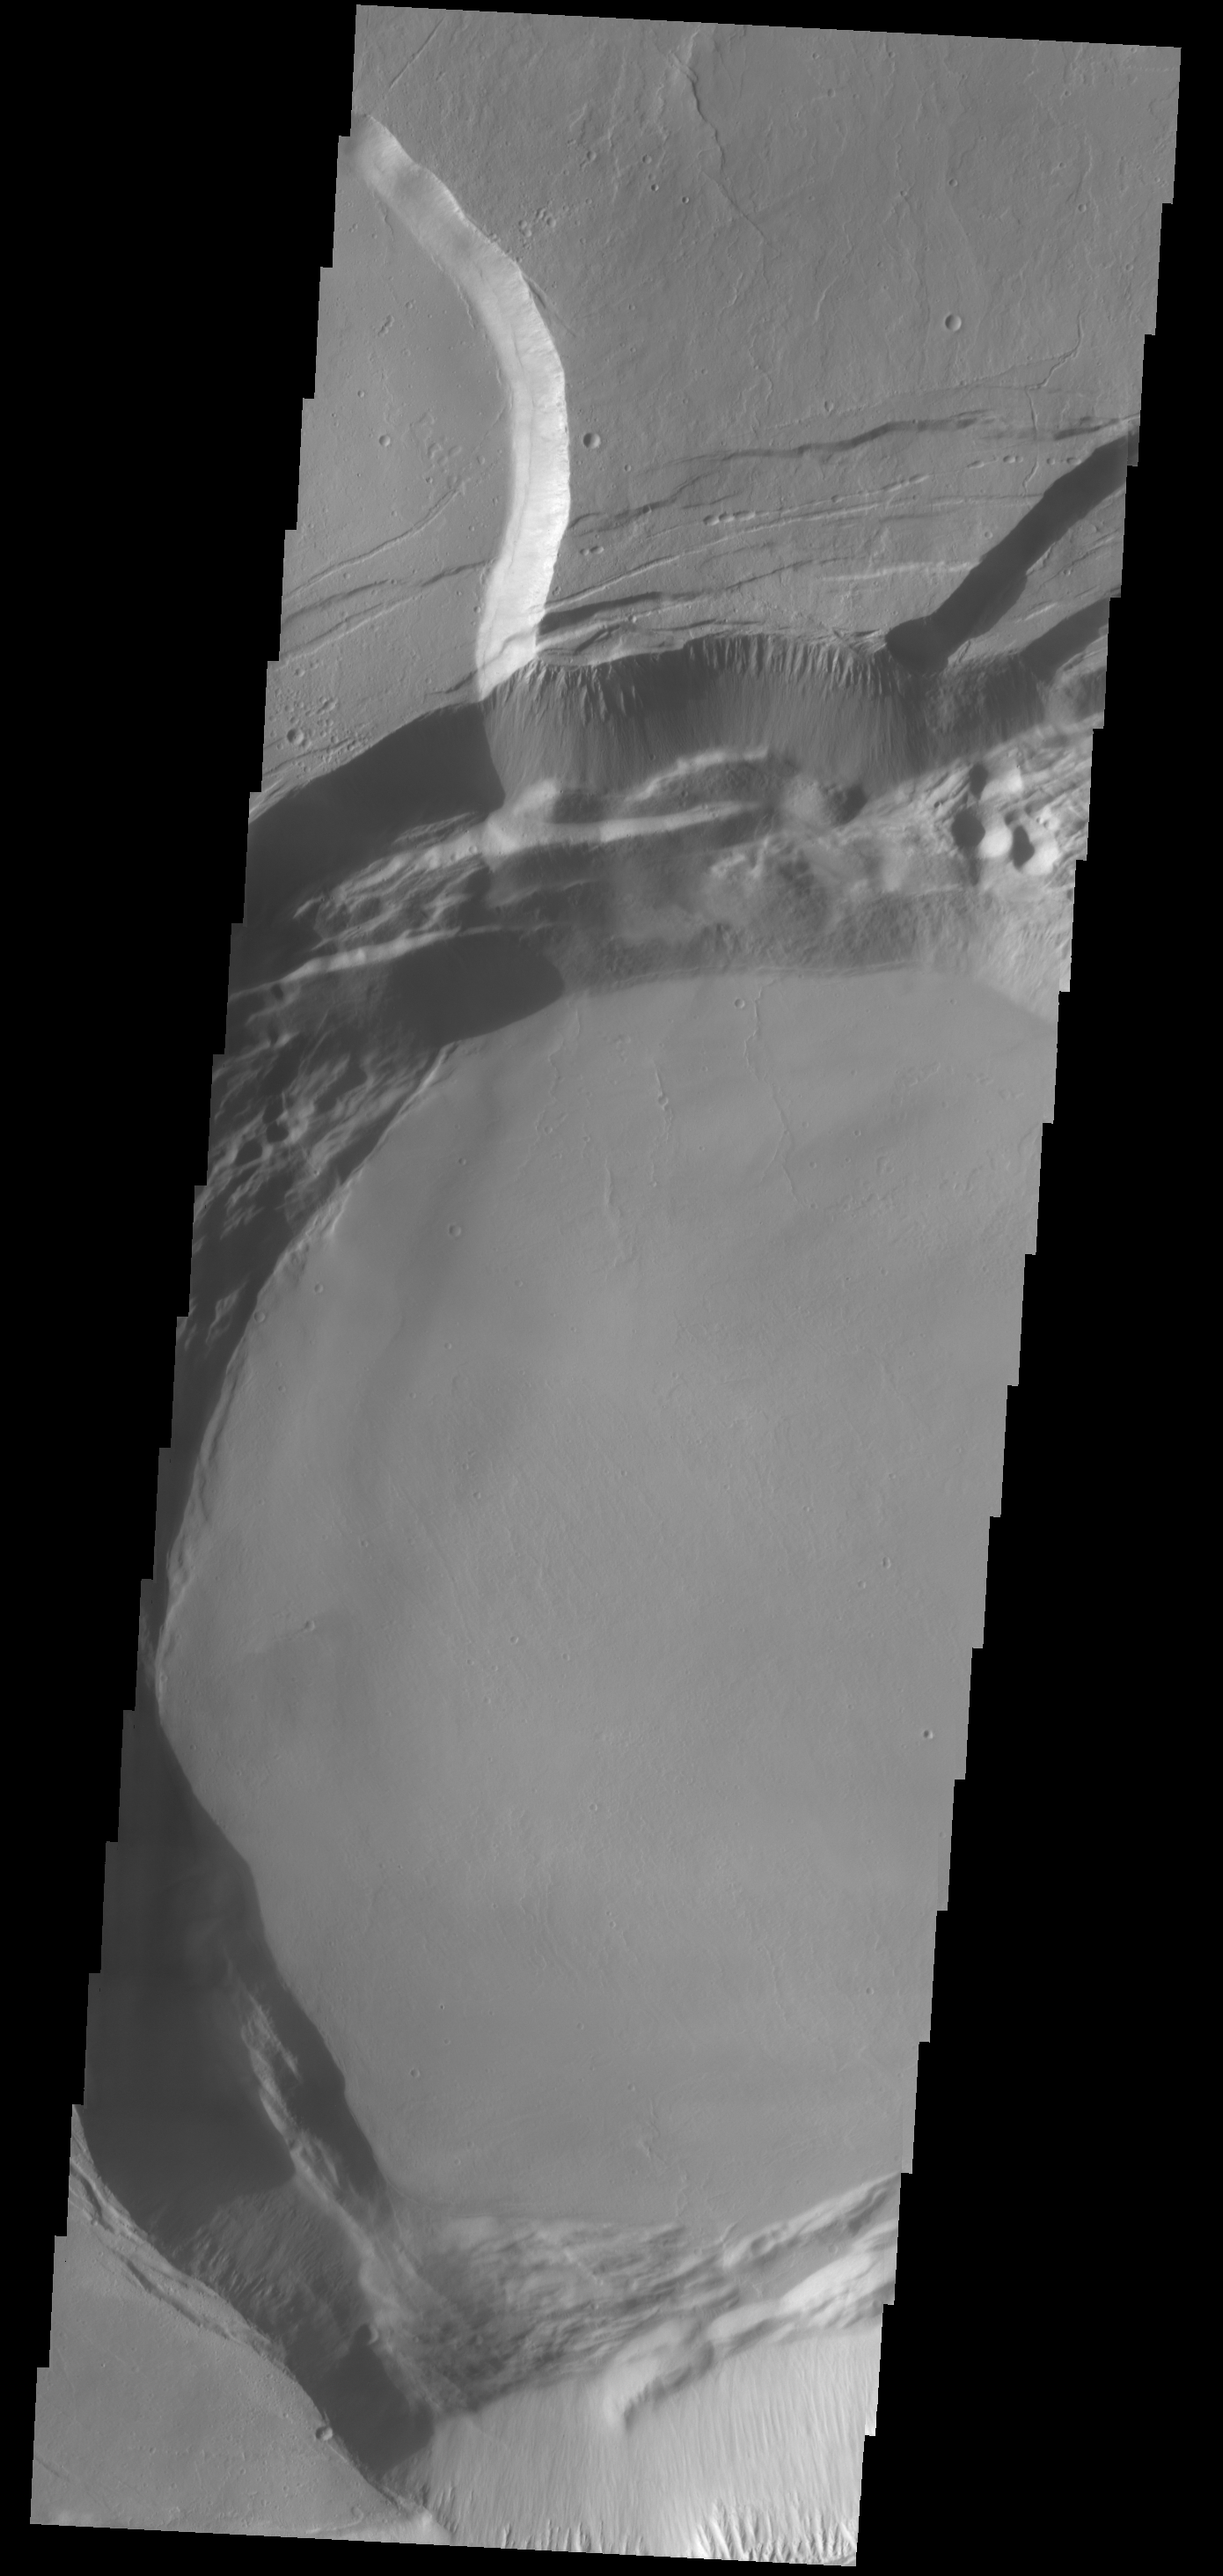

Ascraeus Mons

This VIS image shows part of the summit caldera of Ascraeus Mons.

Credit: NASA/JPL-Caltech/ASU